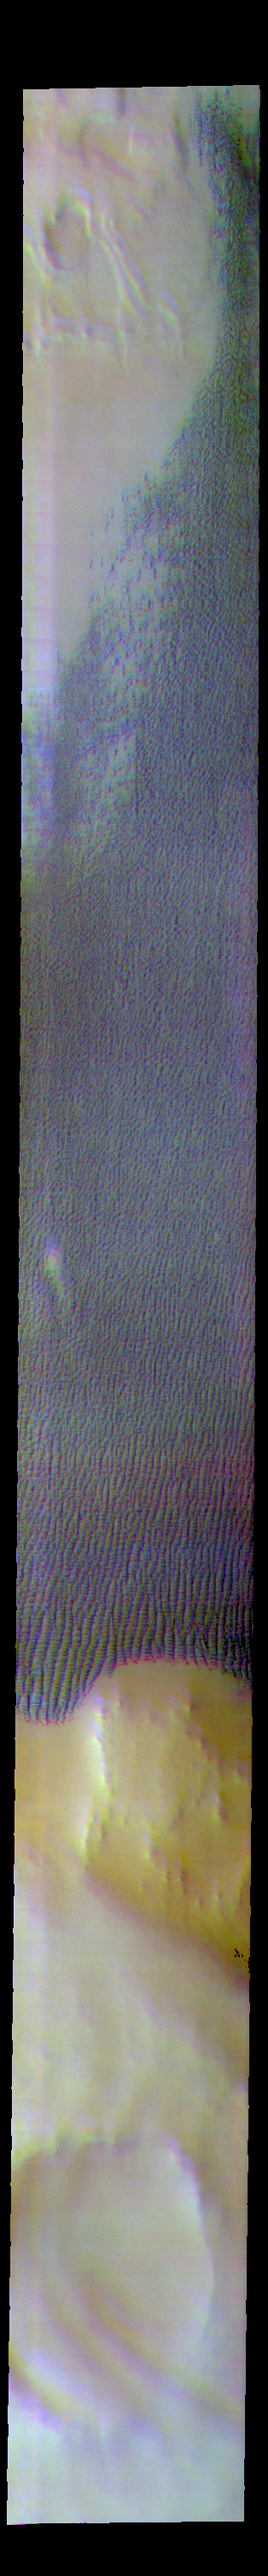

Escorial Crater – False Color

At the bottom of this image is Escorial Crater. The dune field to the north is called Hyperboreae Undae. The subtle blue and yellow arcs over the crater are clouds.

The THEMIS VIS camera contains 5 filters. The data from different filters can be combined in multiple ways to create a false color image. These false color images may reveal subtle variations of the surface not easily identified in a single band image.

Credit: NASA/JPL-Caltech/ASU